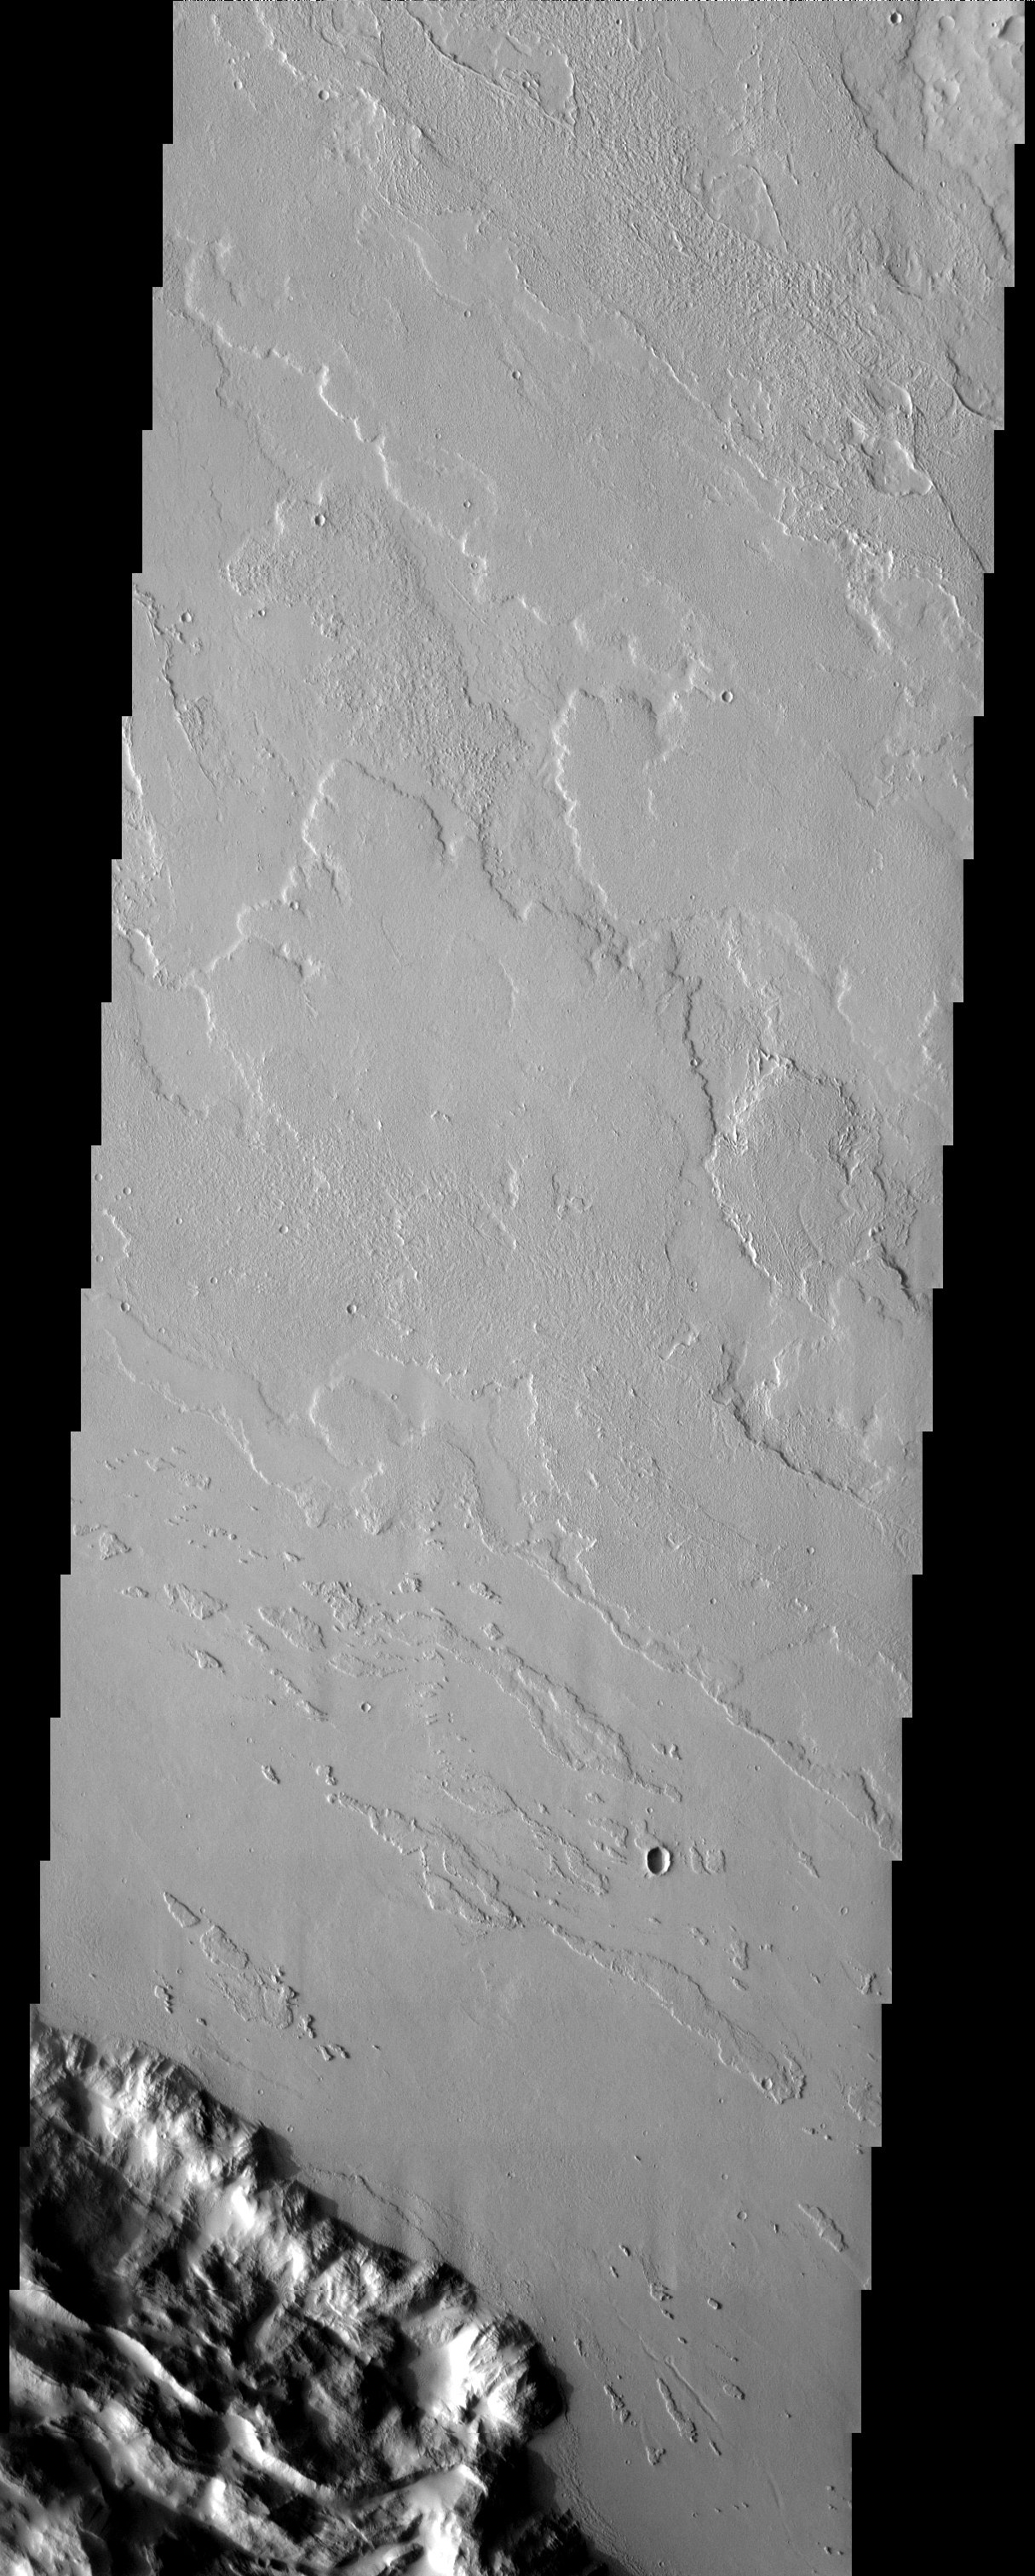

Lycus Sulci

Released 28 April 2003

Lots of lava flows in Lycus Sulci. Notice the streamlined features near the bottom of the images indicating the flow direction. This image is located near Olympus Mons, a gargantuan volcano that is roughly the size of the state of Arizona.

Note: this THEMIS visual image has not been radiometrically nor geometrically calibrated for this preliminary release. An empirical correction has been performed to remove instrumental effects. A linear shift has been applied in the cross-track and down-track direction to approximate spacecraft and planetary motion. Fully calibrated and geometrically projected images will be released through the Planetary Data System in accordance with Project policies at a later time.

NASA’s Jet Propulsion Laboratory manages the 2001 Mars Odyssey mission for NASA’s Office of Space Science, Washington, D.C. The Thermal Emission Imaging System (THEMIS) was developed by Arizona State University, Tempe, in collaboration with Raytheon Santa Barbara Remote Sensing. The THEMIS investigation is led by Dr. Philip Christensen at Arizona State University. Lockheed Martin Astronautics, Denver, is the prime contractor for the Odyssey project, and developed and built the orbiter. Mission operations are conducted jointly from Lockheed Martin and from JPL, a division of the California Institute of Technology in Pasadena.

Image information: VIS instrument. Latitude 26.2, Longitude 232.8 East (127.2 West). 19 meter/pixel resolution.

Credit: NASA/JPL/Arizona State University